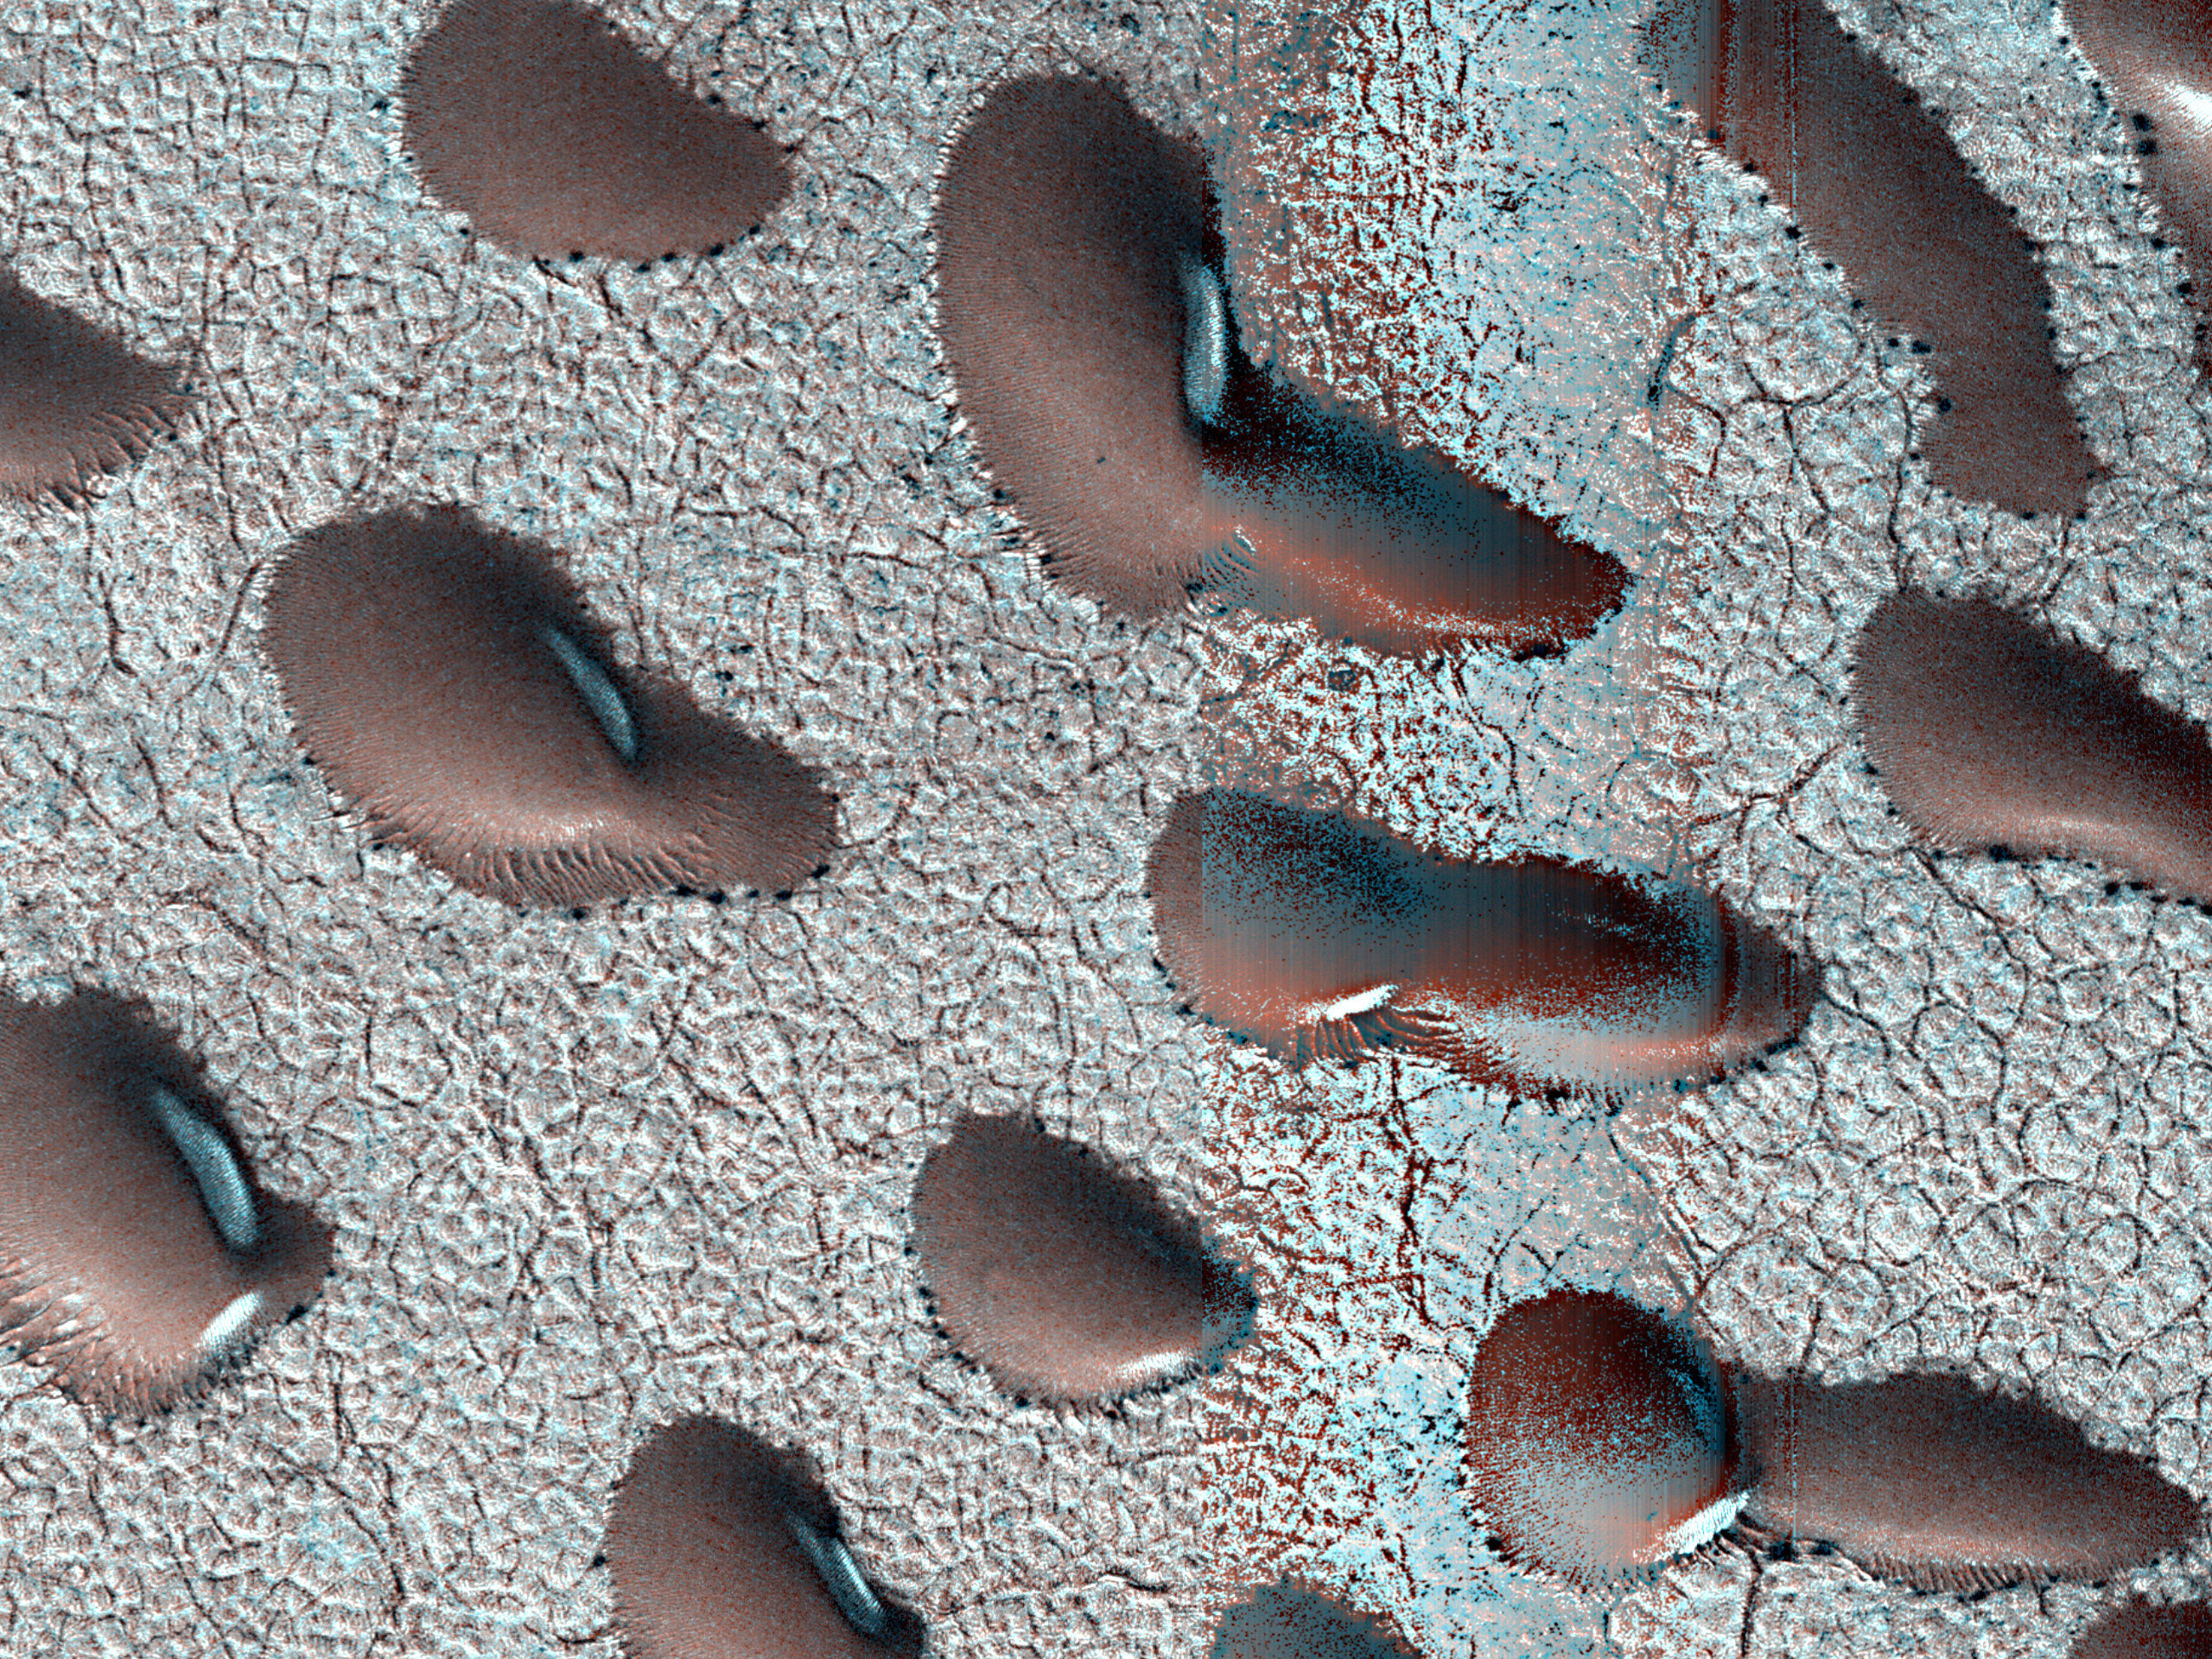

MRO’s HiRISE Views Frosty Martian Dunes

These Martian dunes in Mars’ northern hemisphere were captured from above by NASA’s Mars Reconnaissance Orbiter using its High-Resolution Imaging Science Experiment (HiRISE) camera on Sept. 8, 2022. Scientists use such images to track the amount of frost that settles on the landforms and then disappears as the weather warms in spring.

Martian dunes migrate just like dunes on Earth, with wind blowing away sand on one side of the dune and building up on another. Recent research has shown that winter frost stops the movement of sand grains, locking the dunes in place until the spring thaw.

The University of Arizona, in Tucson, operates HiRISE, which was built by BAE Systems in Boulder, Colorado. NASA’s Jet Propulsion Laboratory, a division of Caltech in Pasadena, California, manages the Mars Reconnaissance Orbiter Project for NASA’s Science Mission Directorate, Washington.

Credit: NASA/JPL-Caltech/University of Arizona